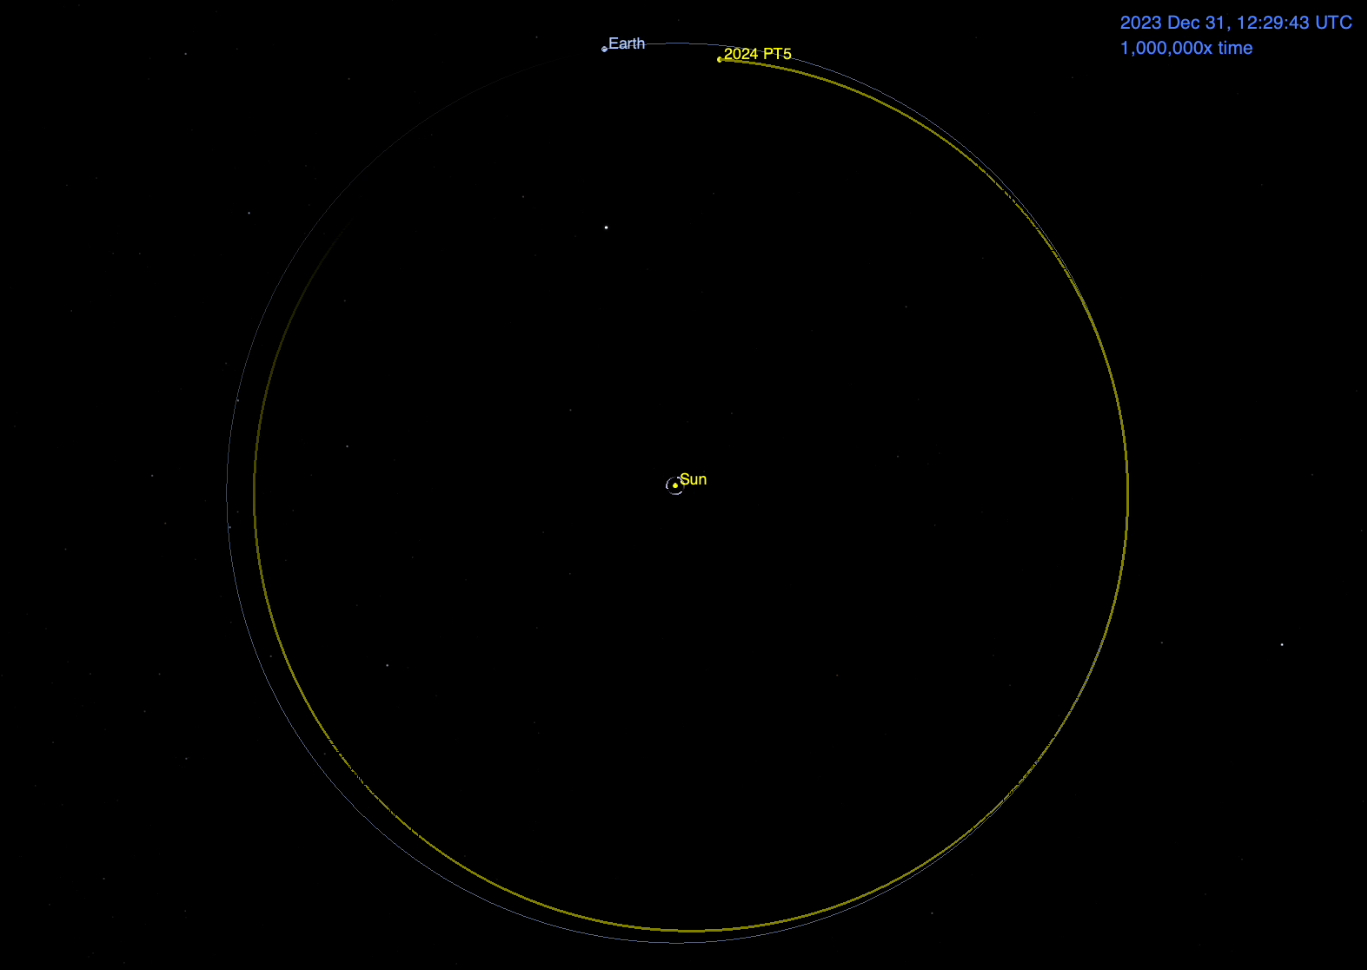

Asteroid 2024 PT5’s Orbit Around the Sun (Animation)

This animation depicts the motion of small near-Earth asteroid 2024 PT5 as it orbits the Sun. Because it has a similar orbit as our planet, the asteroid will linger as a distant companion for a few months, but it will not be captured by Earth’s gravity.

Asteroid 2024 PT5 was first observed on Aug. 7, 2024, by the Sutherland, South Africa, telescope of the University of Hawaii’s Asteroid Terrestrial-impact Last Alert System (ATLAS), which is funded by NASA. Estimated to be about 33 feet (10 meters) wide, the asteroid does not pose a hazard to Earth.

The 53-second animation depicts the orbits of Earth and 2024 PT5 from Dec. 31, 2023, to Sept. 9, 2025, speeded up by about 1 million times.

Credit: NASA/JPL-Caltech